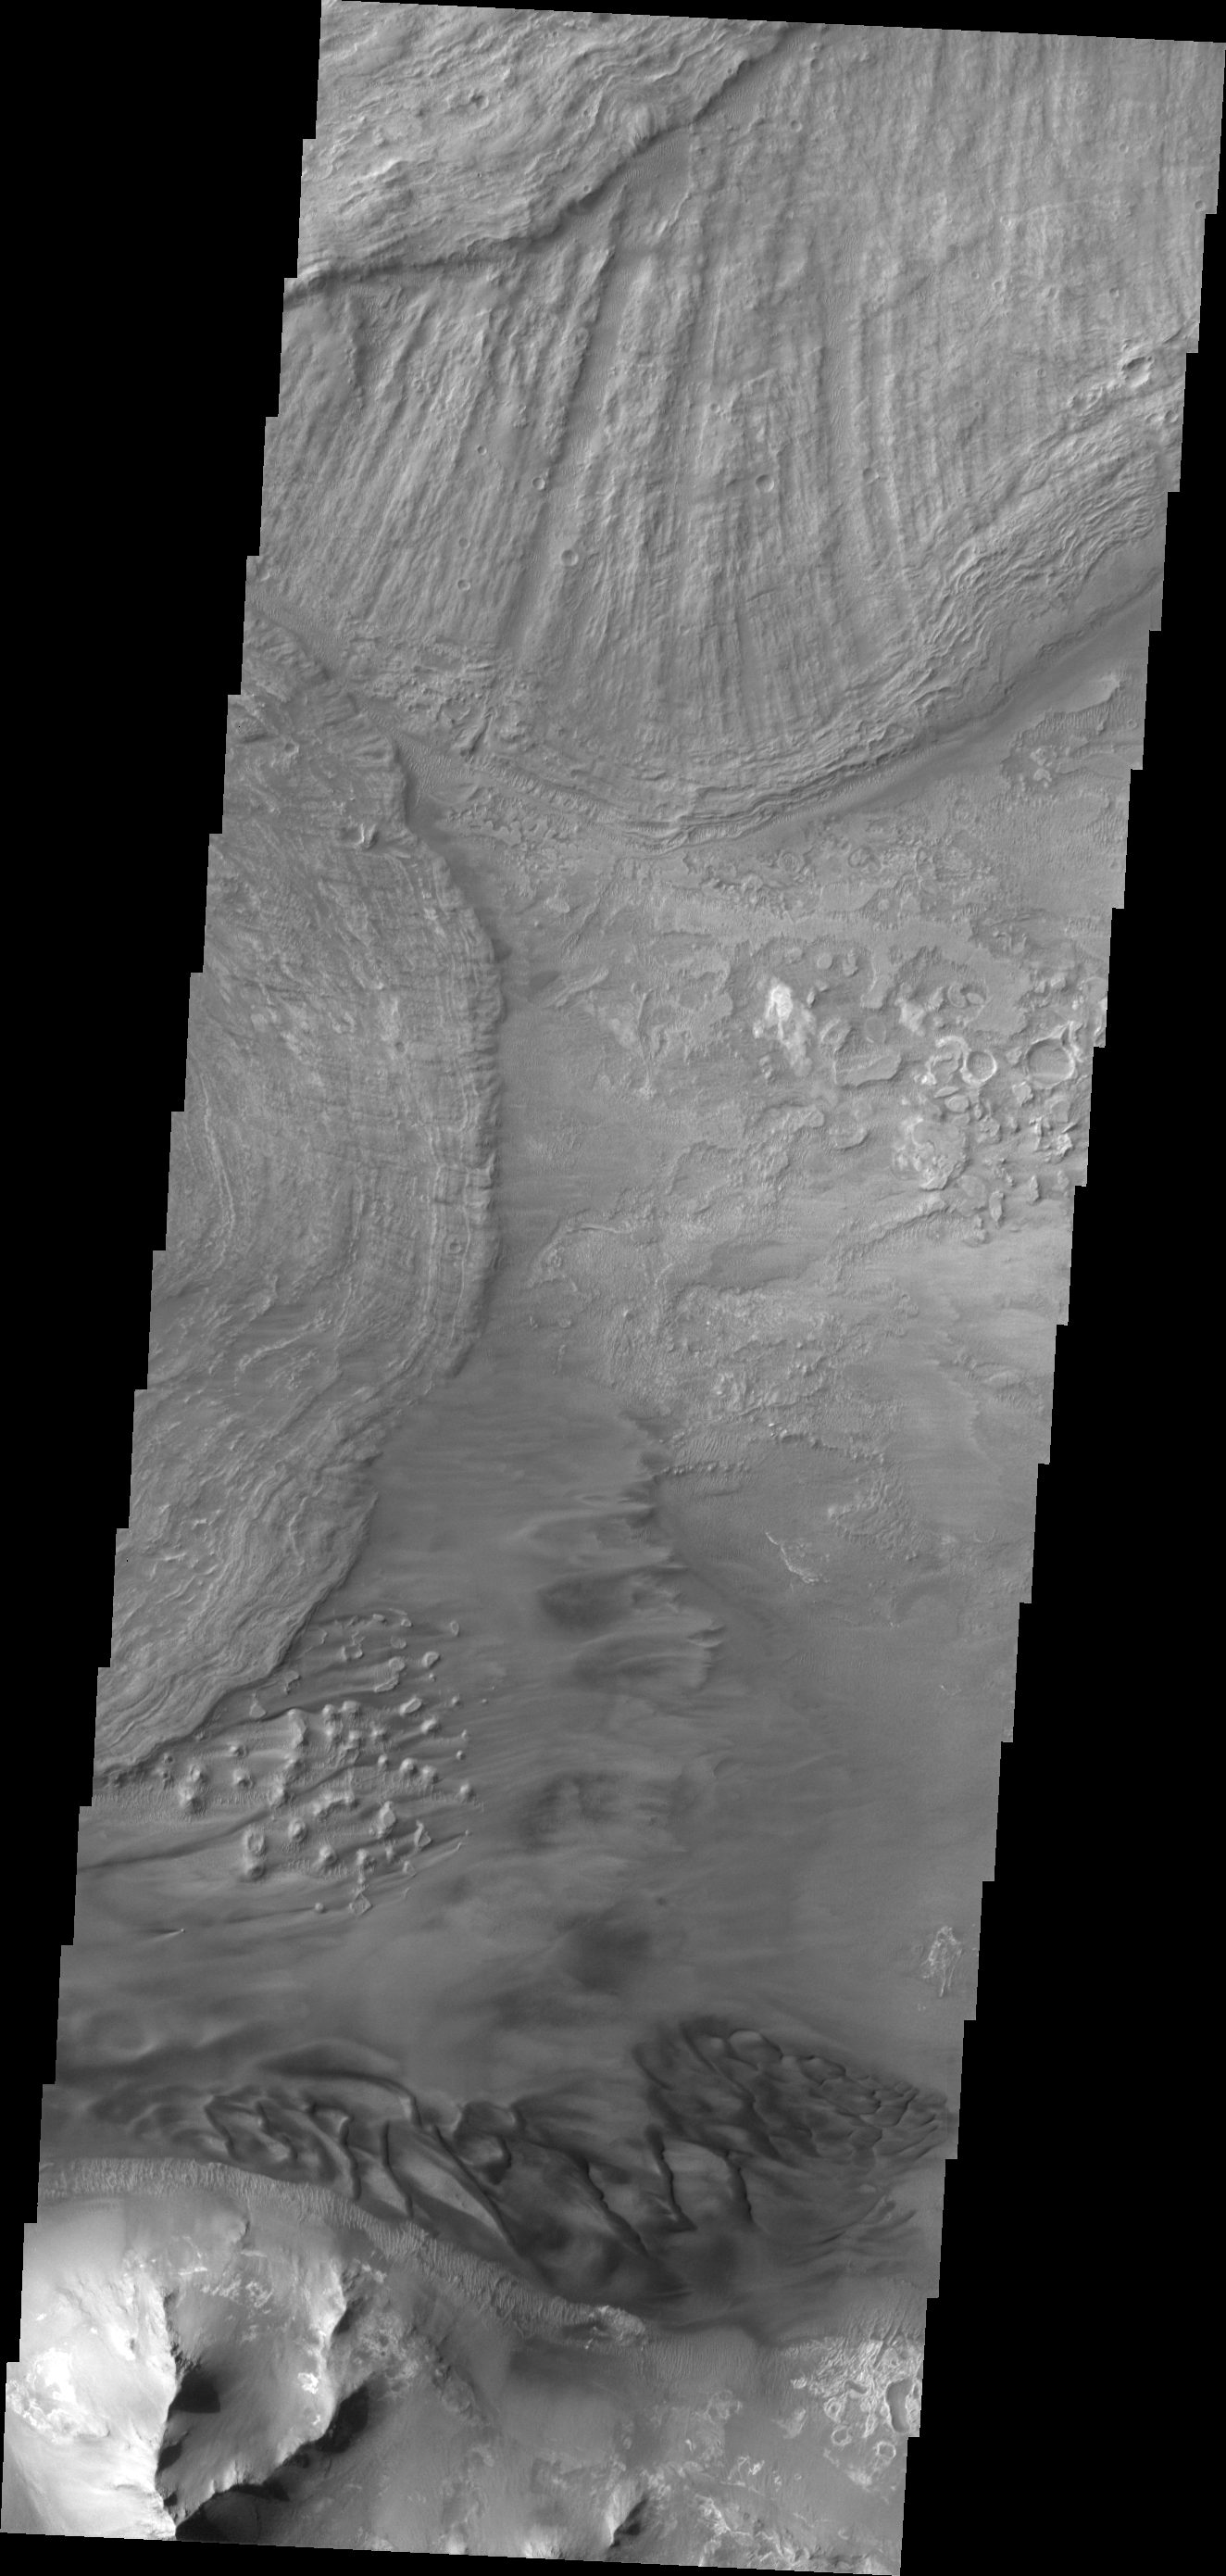

Investigating Mars: Ius Chasma

This VIS image shows the eastern end of Ius Chasma. The southern canyon wall is at the bottom of the image, with dark sand and sand dunes. The presence of mobile sand indicates that winds are eroding, depositing and changing the canyon floor. The rest of the image is dominated by large landslide deposits. At the top of the image are two overlapping deposits from landslides originating on the northern chasma wall. The landslide deposit on the left side of the image originate from the southern chasma wall.

A landslide is a failure of slope due to gravity. They initiate due to several reasons. A lower layer of poorly cemented/resistant material may have been eroded, undermining the wall above which then collapses; earthquake seismic waves can cause the slope to collapse; and even an impact event near the canyon wall can cause collapse. As millions of tons of material fall and slide down slope a scalloped cavity forms at the upper part where the slope failure occurred. At the material speeds downhill it will pick up more of the underlying slope, increasing the volume of material entrained into the landslide. Whereas some landslides spread across the canyon floor forming lobate deposits, very large volume slope failures will completely fill the canyon floor in a large complex region of chaotic blocks.

Ius Chasma is at the western end of Valles Marineris, south of Tithonium Chasma. Valles Marineris is over 4000 kilometers long, wider than the United States. Ius Chasma is almost 850 kilometers long (528 miles), 120 kilometers wide and over 8 kilometers deep. In comparison, the Grand Canyon in Arizona is about 175 kilometers long, 30 kilometers wide, and only 2 kilometers deep. The canyons of Valles Marineris were formed by extensive fracturing and pulling apart of the crust during the uplift of the vast Tharsis plateau. Landslides have enlarged the canyon walls and created deposits on the canyon floor. Weathering of the surface and influx of dust and sand have modified the canyon floor, both creating and modifying layered materials. There are many features that indicate flowing and standing water played a part in the chasma formation.

The Odyssey spacecraft has spent over 15 years in orbit around Mars, circling the planet more than 71,000 times. It holds the record for longest working spacecraft at Mars. THEMIS, the IR/VIS camera system, has collected data for the entire mission and provides images covering all seasons and lighting conditions. Over the years many features of interest have received repeated imaging, building up a suite of images covering the entire feature. From the deepest chasma to the tallest volcano, individual dunes inside craters and dune fields that encircle the north pole, channels carved by water and lava, and a variety of other feature, THEMIS has imaged them all. For the next several months the image of the day will focus on the Tharsis volcanoes, the various chasmata of Valles Marineris, and the major dunes fields. We hope you enjoy these images!

Credit: NASA/JPL-Caltech/ASU